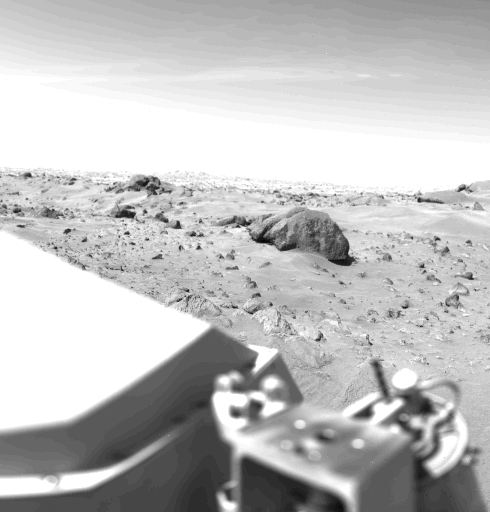

Northeast View from Viking Landing Site

This Mars view looks northeast from Viking 1 and completes the 360 panorama of the landing site begun earlier with the spacecraft’s other camera. A layer of haze can be seen in the Martian sky. Large dark boulders dominate the scene. The largest boulder (center) is about 3 meters (10 feet) wide and one meter (3 feet) high. Rocks in the foreground are lighter and appear mottled. The rocks may have been derived from lava flows or stream deposits which are visible on orbiter images. These deposits may have been redistributed by impact craters. The fine material visible between the rocks has dune morphology and appears to have been deposited by wind.

Credit: NASA/JPL